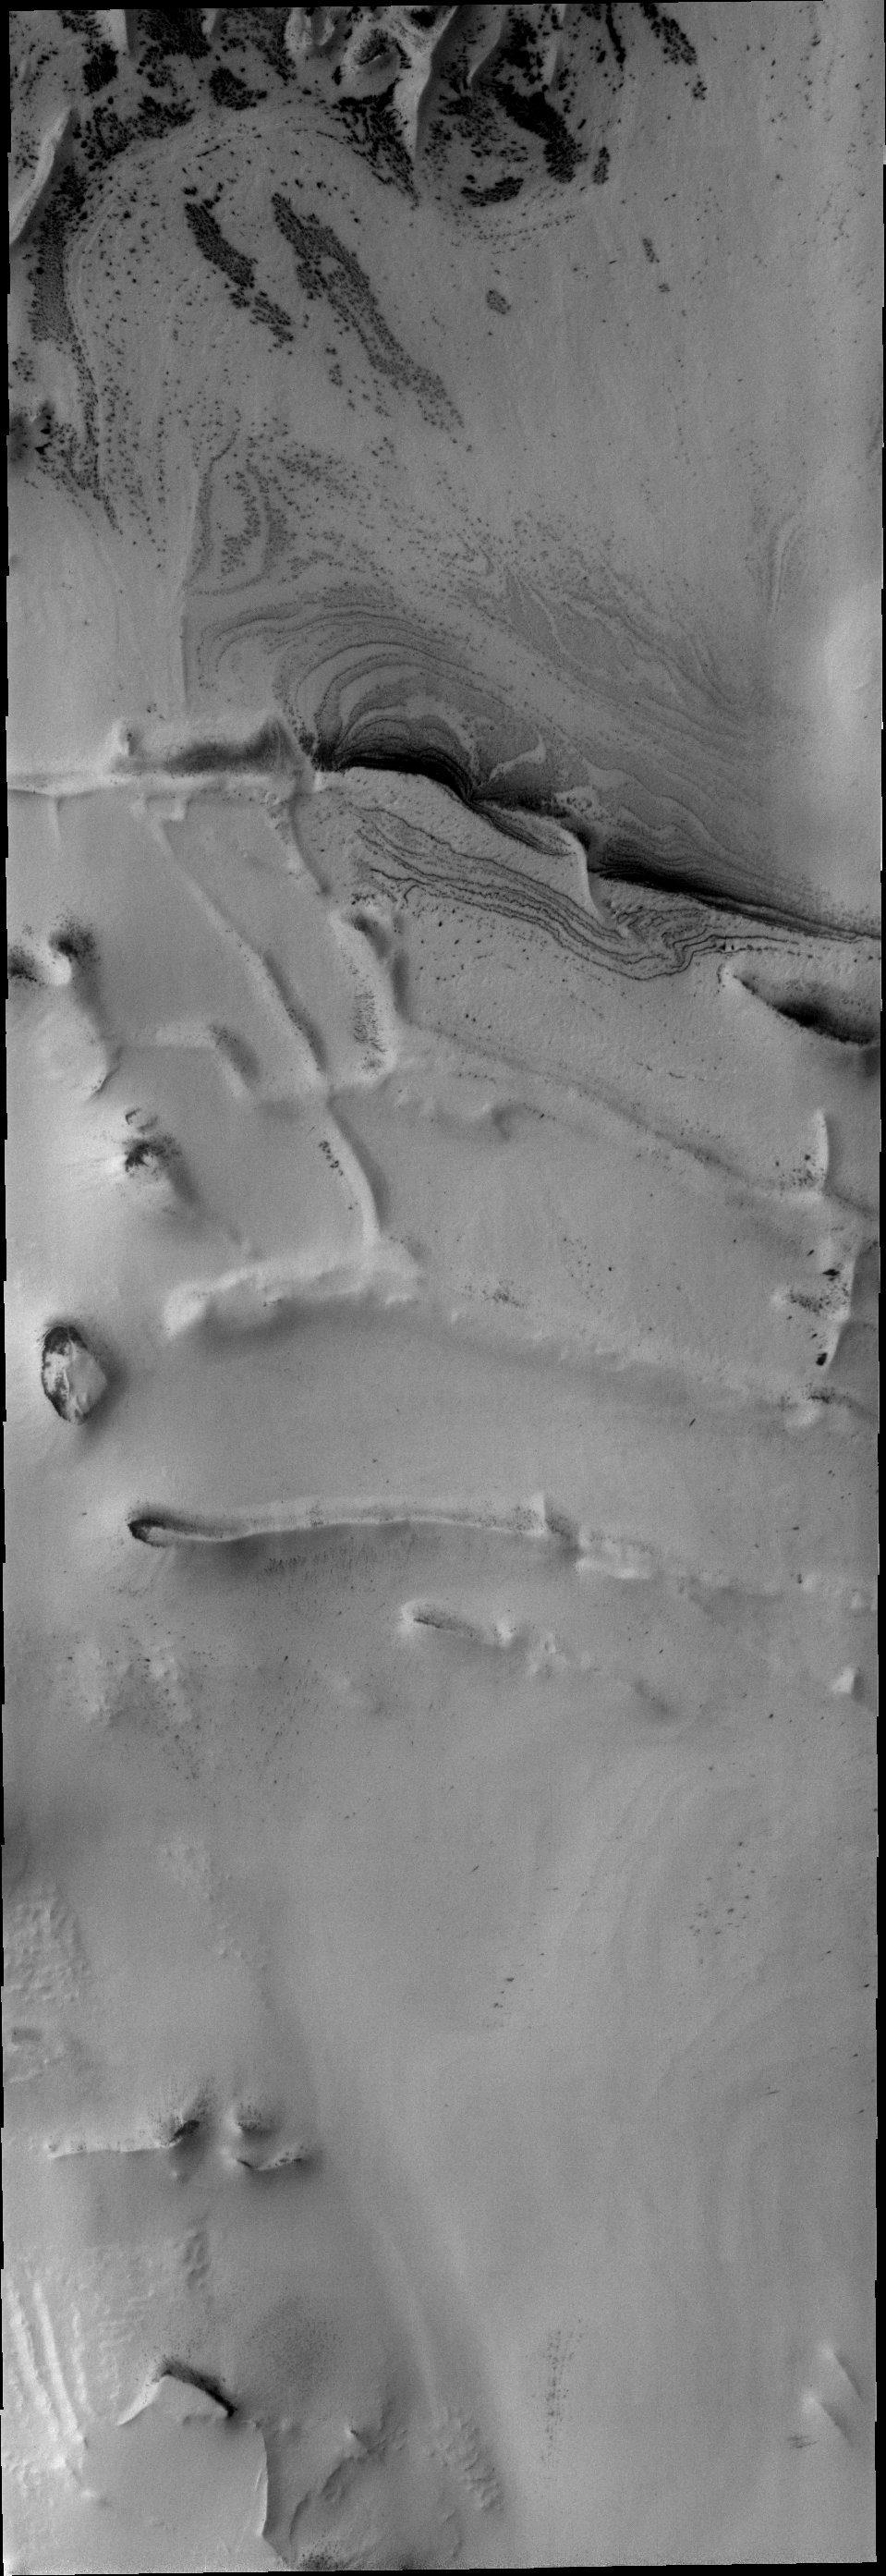

Polar Ridges

Intersecting linear ridges are found in several locations around the south polar cap.

Image information: VIS instrument. Latitude -81.3N, Longitude 294.3E. 17 meter/pixel resolution.

Please see the THEMIS Data Citation Note for details on crediting THEMIS images.

Note: this THEMIS visual image has not been radiometrically nor geometrically calibrated for this preliminary release. An empirical correction has been performed to remove instrumental effects. A linear shift has been applied in the cross-track and down-track direction to approximate spacecraft and planetary motion. Fully calibrated and geometrically projected images will be released through the Planetary Data System in accordance with Project policies at a later time.

NASA’s Jet Propulsion Laboratory manages the 2001 Mars Odyssey mission for NASA’s Office of Space Science, Washington, D.C. The Thermal Emission Imaging System (THEMIS) was developed by Arizona State University, Tempe, in collaboration with Raytheon Santa Barbara Remote Sensing. The THEMIS investigation is led by Dr. Philip Christensen at Arizona State University. Lockheed Martin Astronautics, Denver, is the prime contractor for the Odyssey project, and developed and built the orbiter. Mission operations are conducted jointly from Lockheed Martin and from JPL, a division of the California Institute of Technology in Pasadena.

Credit: NASA/JPL/ASU